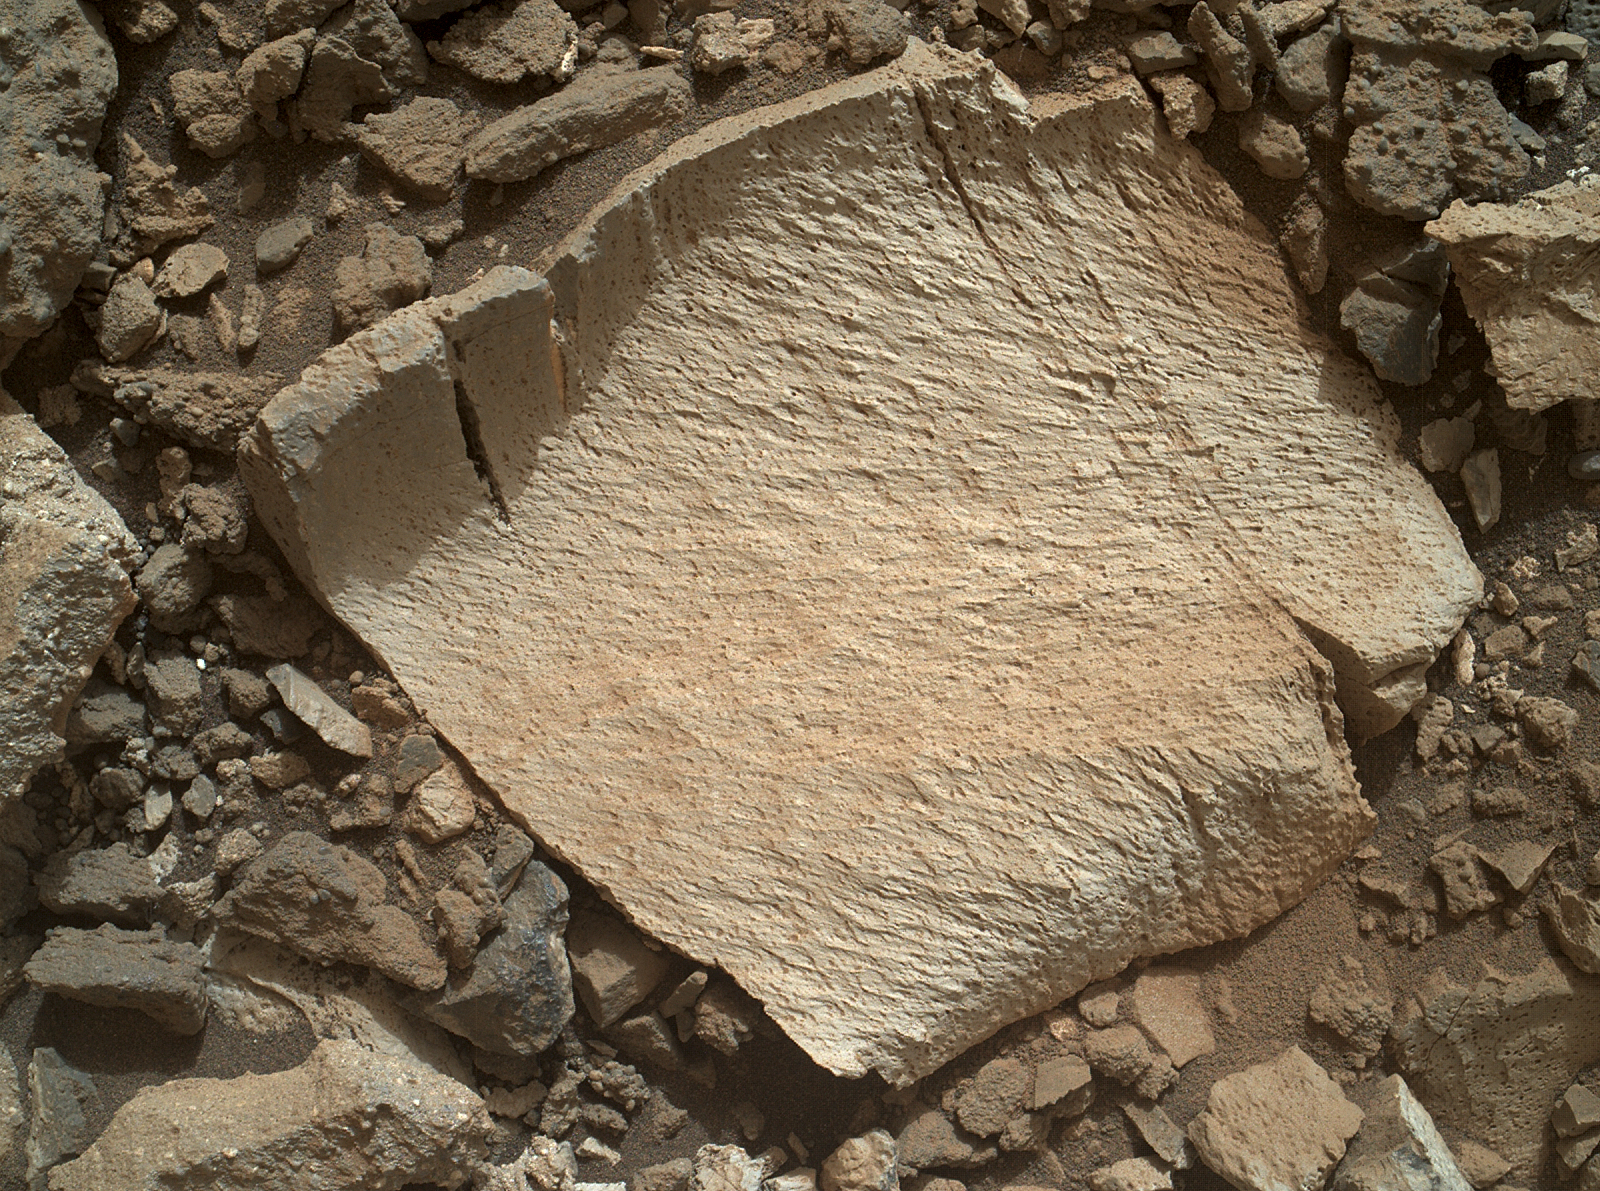

High-Silica ‘Lamoose’ Rock

A rock fragment dubbed “Lamoose” is shown in this picture taken by the Mars Hand Lens Imager (MAHLI) on NASA’s Curiosity rover. Like other nearby rocks in a portion of the “Marias Pass” area of Mt. Sharp, Mars, it has unusually high concentrations of silica. The high silica was first detected in the area by the Chemistry & Camera (ChemCam) laser spectrometer. This rock was targeted for follow-up study by the MAHLI and the arm-mounted Alpha Particle X-ray Spectrometer (APXS).

Silica is a rock-forming compound containing silicon and oxygen, commonly found on Earth as quartz. High levels of silica could indicate ideal conditions for preserving ancient organic material, if present, so the science team wants to take a closer look.

The rock is about 4 inches (10 centimeters) across. It is fine-grained, perhaps finely layered, and etched by the wind. The image was taken on the 1,041st Martian day, or sol, of the mission (July 11, 2015).

MAHLI was built by Malin Space Science Systems, San Diego. NASA’s Jet Propulsion Laboratory, a division of the California Institute of Technology in Pasadena, manages the Mars Science Laboratory Project for the NASA Science Mission Directorate, Washington. JPL designed and built the project’s Curiosity rover.

Credit: NASA/JPL-Caltech/MSSS